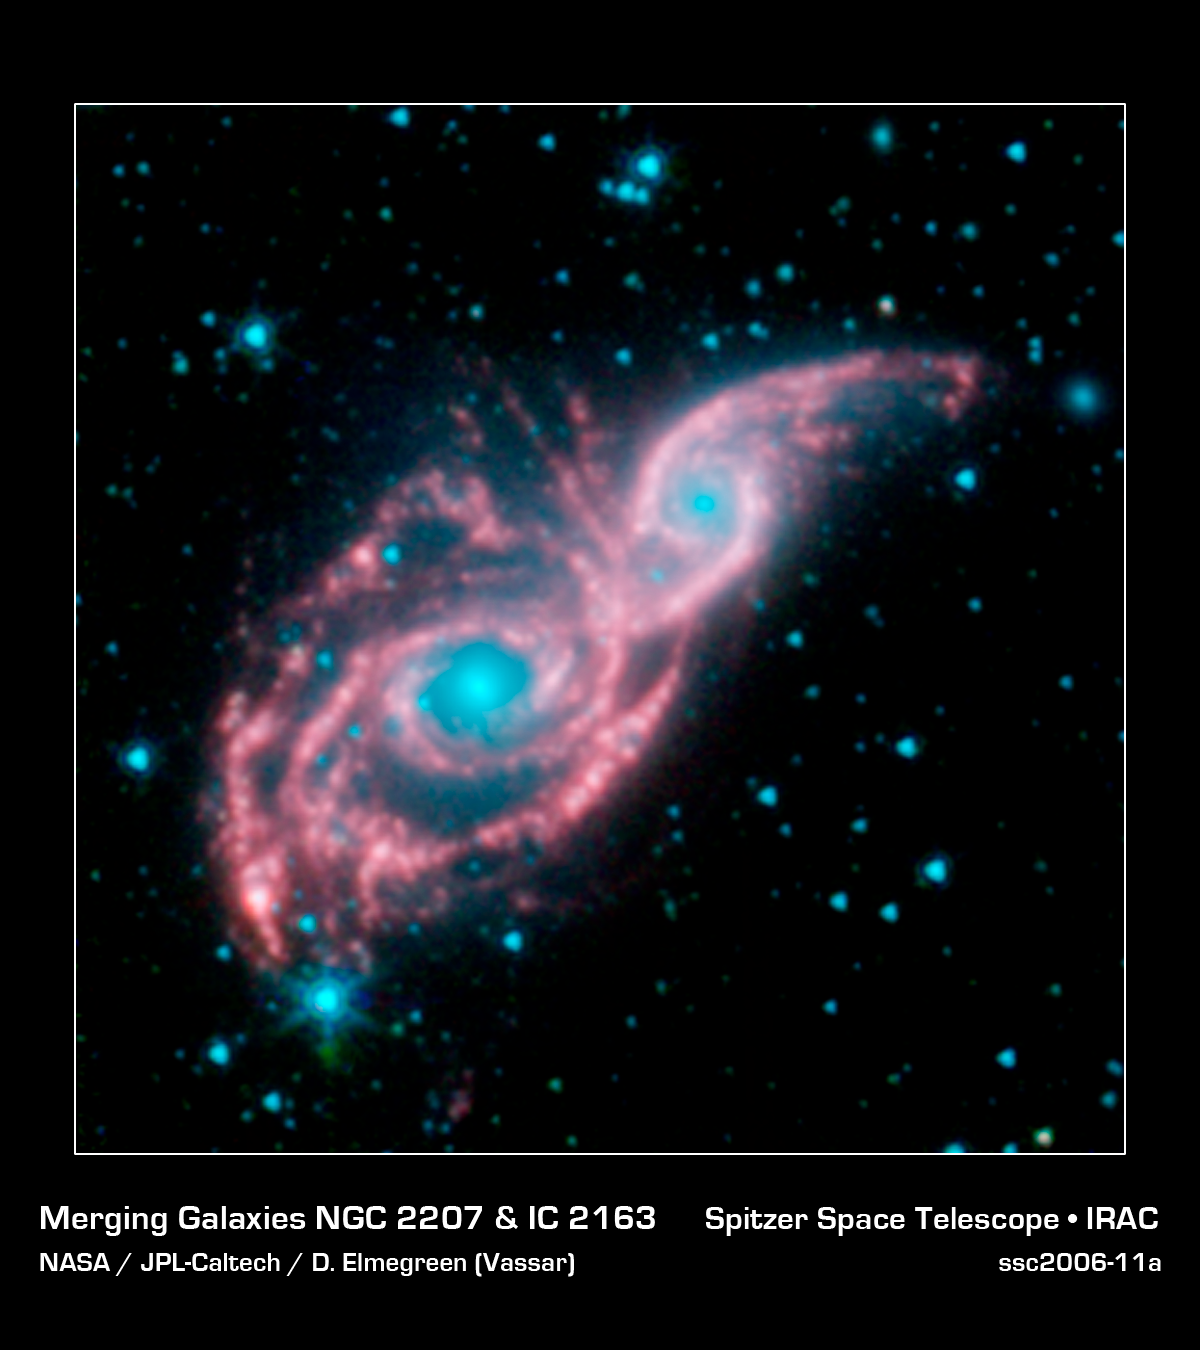

Ready for the Cosmic Ball

Something appears to be peering through a shiny red mask, in this new infrared image from NASA's Spitzer Space Telescope. The mysterious blue eyes are actually starlight from the cores of two merging galaxies, called NGC 2207 and IC 2163. The mask is the galaxies' dusty spiral arms.

NGC 2207 and IC 2163 recently met and began a sort of gravitational tango about 40 million years ago. The two galaxies are tugging at each other, stimulating new stars to form. Eventually, this cosmic ball will come to an end, when the galaxies meld into one. The dancing duo is located 140 million light-years away in the Canis Major constellation.

The Spitzer image reveals that the galactic mask is adorned with strings of pearl-like beads. These dusty clusters of newborn stars, called "beads on a string" by astronomers, appear as white balls throughout the arms of both galaxies. They were formed when the galaxies first interacted, forcing dust and gas to clump together into colonies of stars.

This type of beading has been seen before in other galaxies, but it took Spitzer's infrared eyes to identify them in NGC 2207 and IC 2163. Spitzer was able to see the beads because the stars inside heat up surrounding dust, which then radiates with infrared light.

The biggest bead lighting up the left side of the mask is also the densest. In fact, some of its central stars might have merged to form a black hole. (Now, that would be quite the Mardi Gras mask!)

This picture, taken by Spitzer's infrared array camera, is a four-channel composite. It shows light with wavelengths of 3.6 microns (blue); 4.5 microns (green); and 5.8 and 8.0 microns (red). The contribution from starlight (measured at 3.6 microns) has been subtracted from the 5.8- and 8-micron channels to enhance the visibility of the dust features.

Credit: NASA/JPL-Caltech/D. Elmegreen (Vassar)